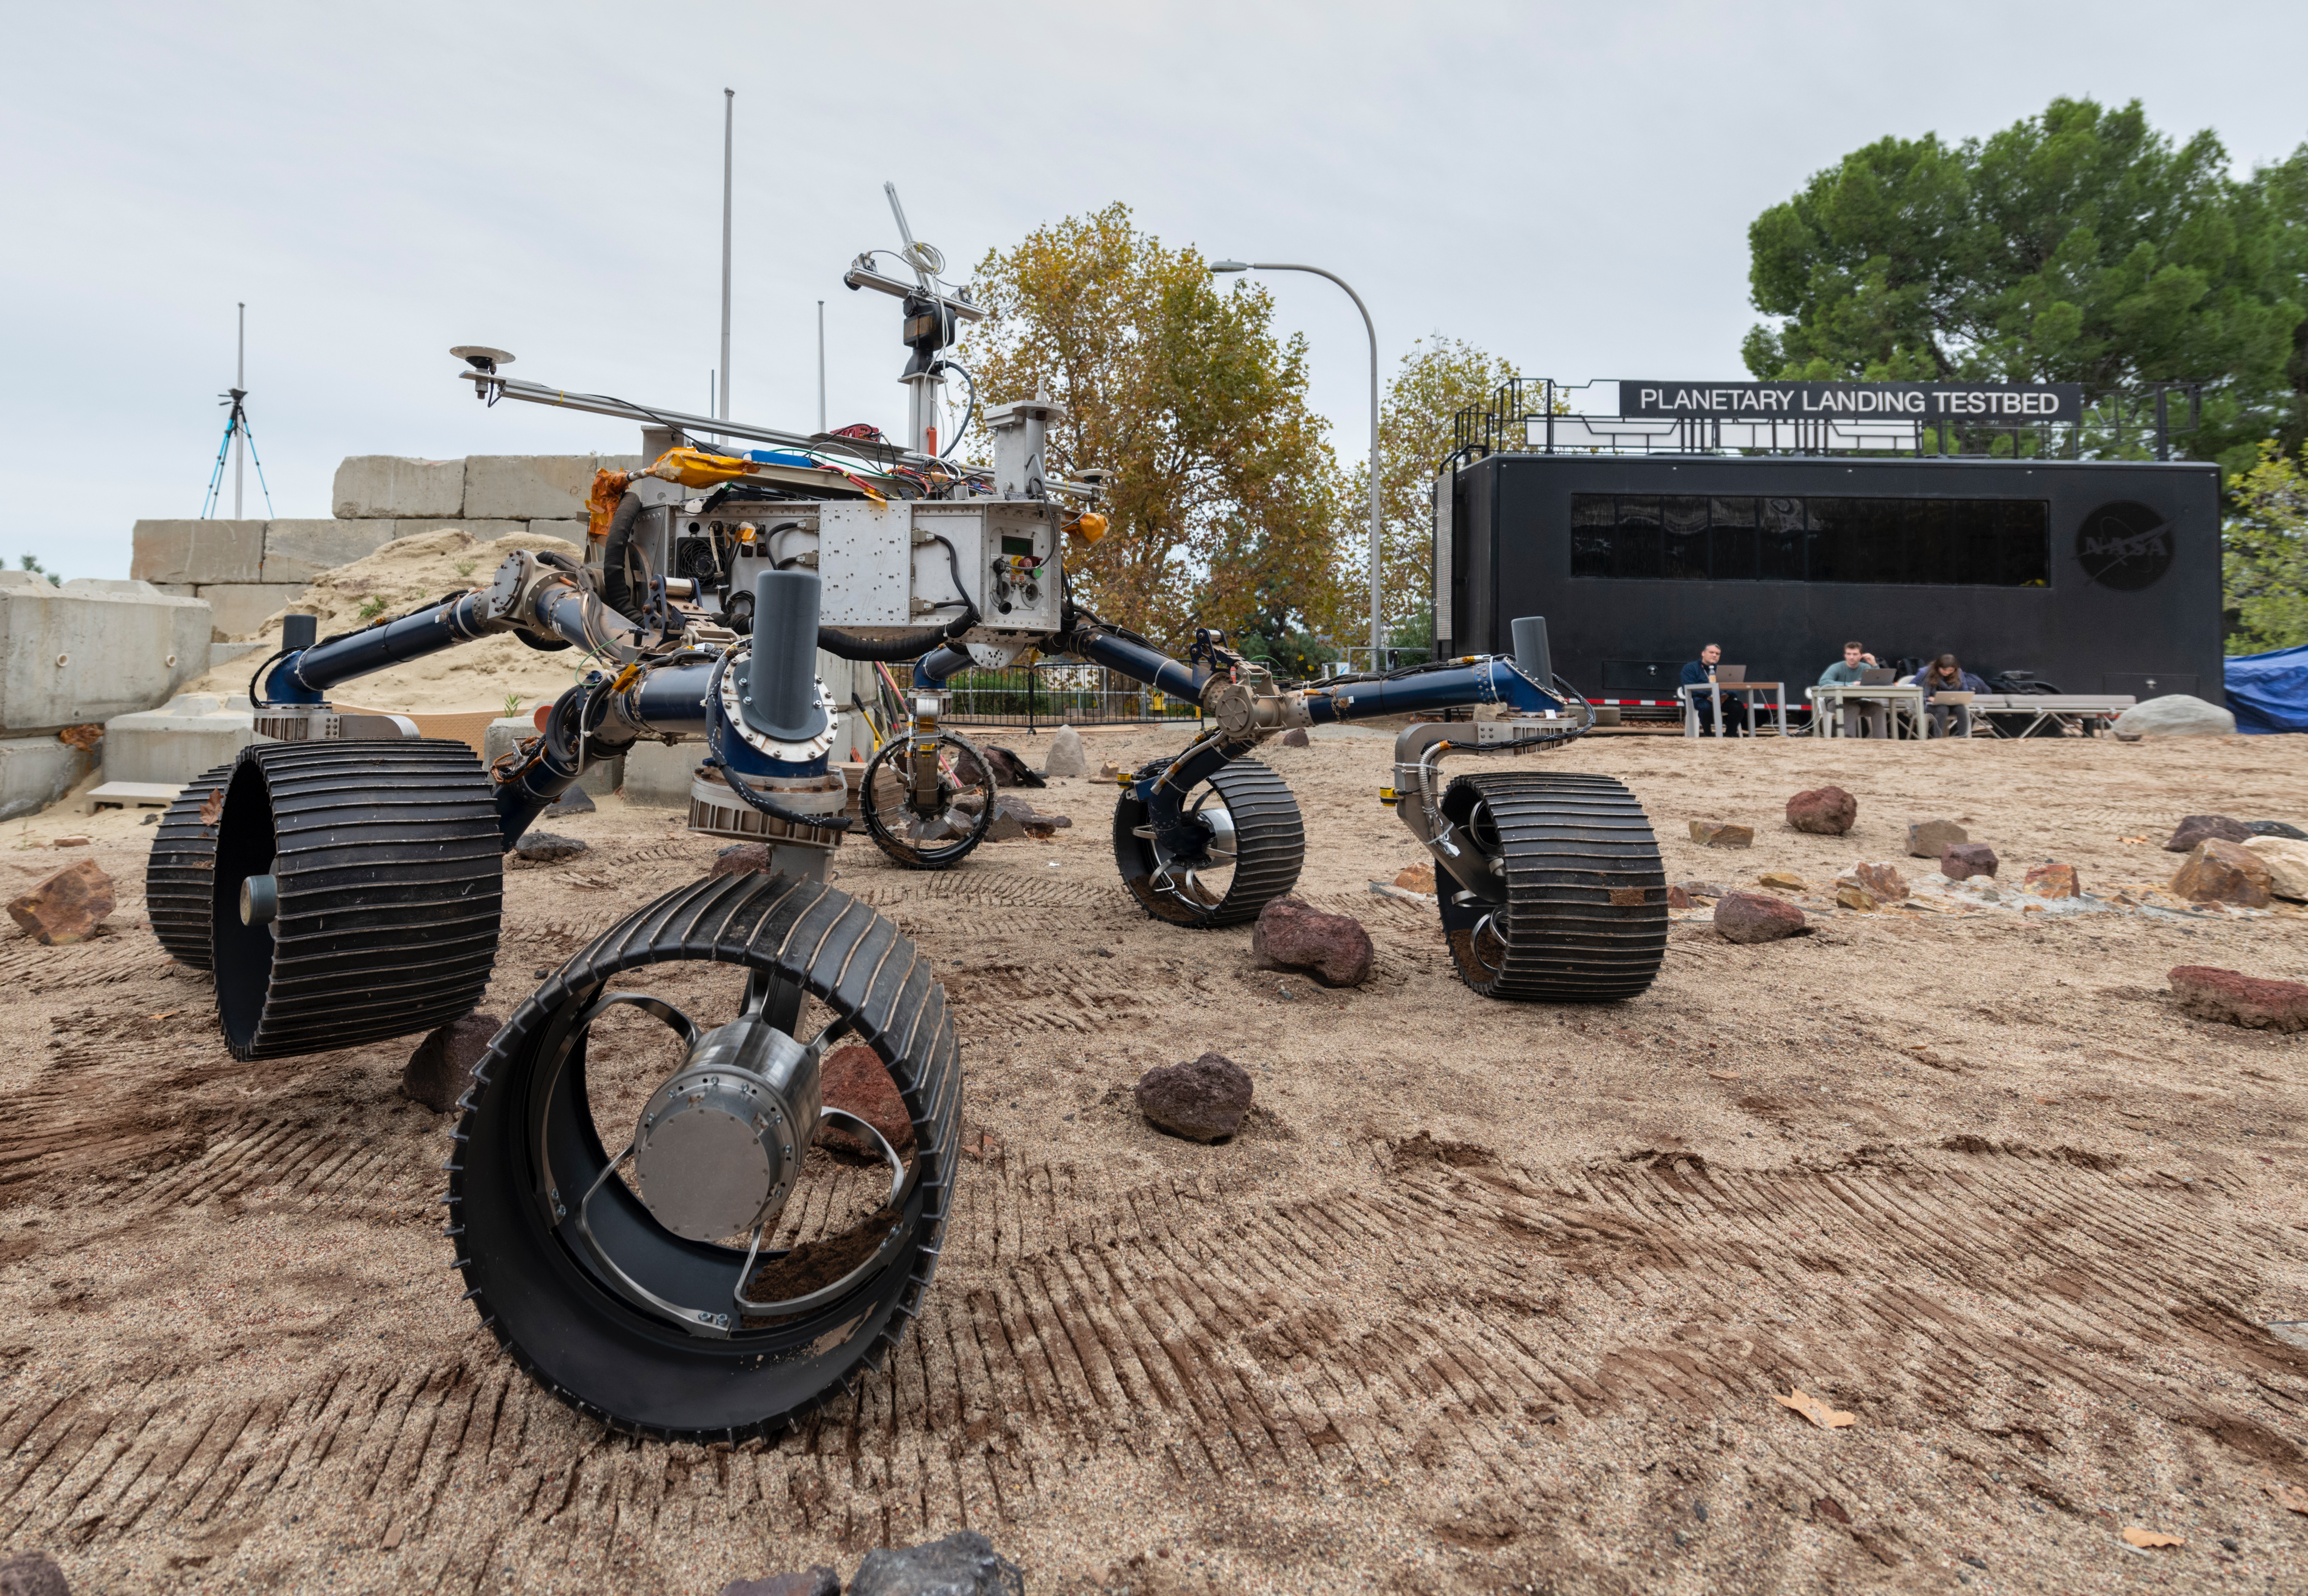

Mars 2020 Makes Tracks for the Red Planet in the Mars Yard

An engineering model of NASA’s Mars 2020 rover makes tracks during a driving test in the Mars Yard, an area that simulates Mars-like conditions at NASA’s Jet Propulsion Laboratory in Pasadena, California. This image was taken on Dec. 3, 2019, as engineers were trying out the software that will command the rover to move.

Mars 2020 will launch from Cape Canaveral Air Force Station in Florida as early as July 2020. It will land at Jezero Crater on Feb. 18, 2021. JPL is building and will manage operations of the Mars 2020 rover for NASA. NASA’s Launch Services Program, based at the agency’s Kennedy Space Center in Florida, is responsible for launch management.

Mars 2020 is part of a larger program that includes missions to the Moon as a way to prepare for human exploration of the Red Planet. Charged with returning astronauts to the Moon by 2024, NASA will establish a sustained human presence on and around the Moon by 2028 through NASA’s Artemis lunar exploration plans.

Credit: NASA/JPL-Caltech